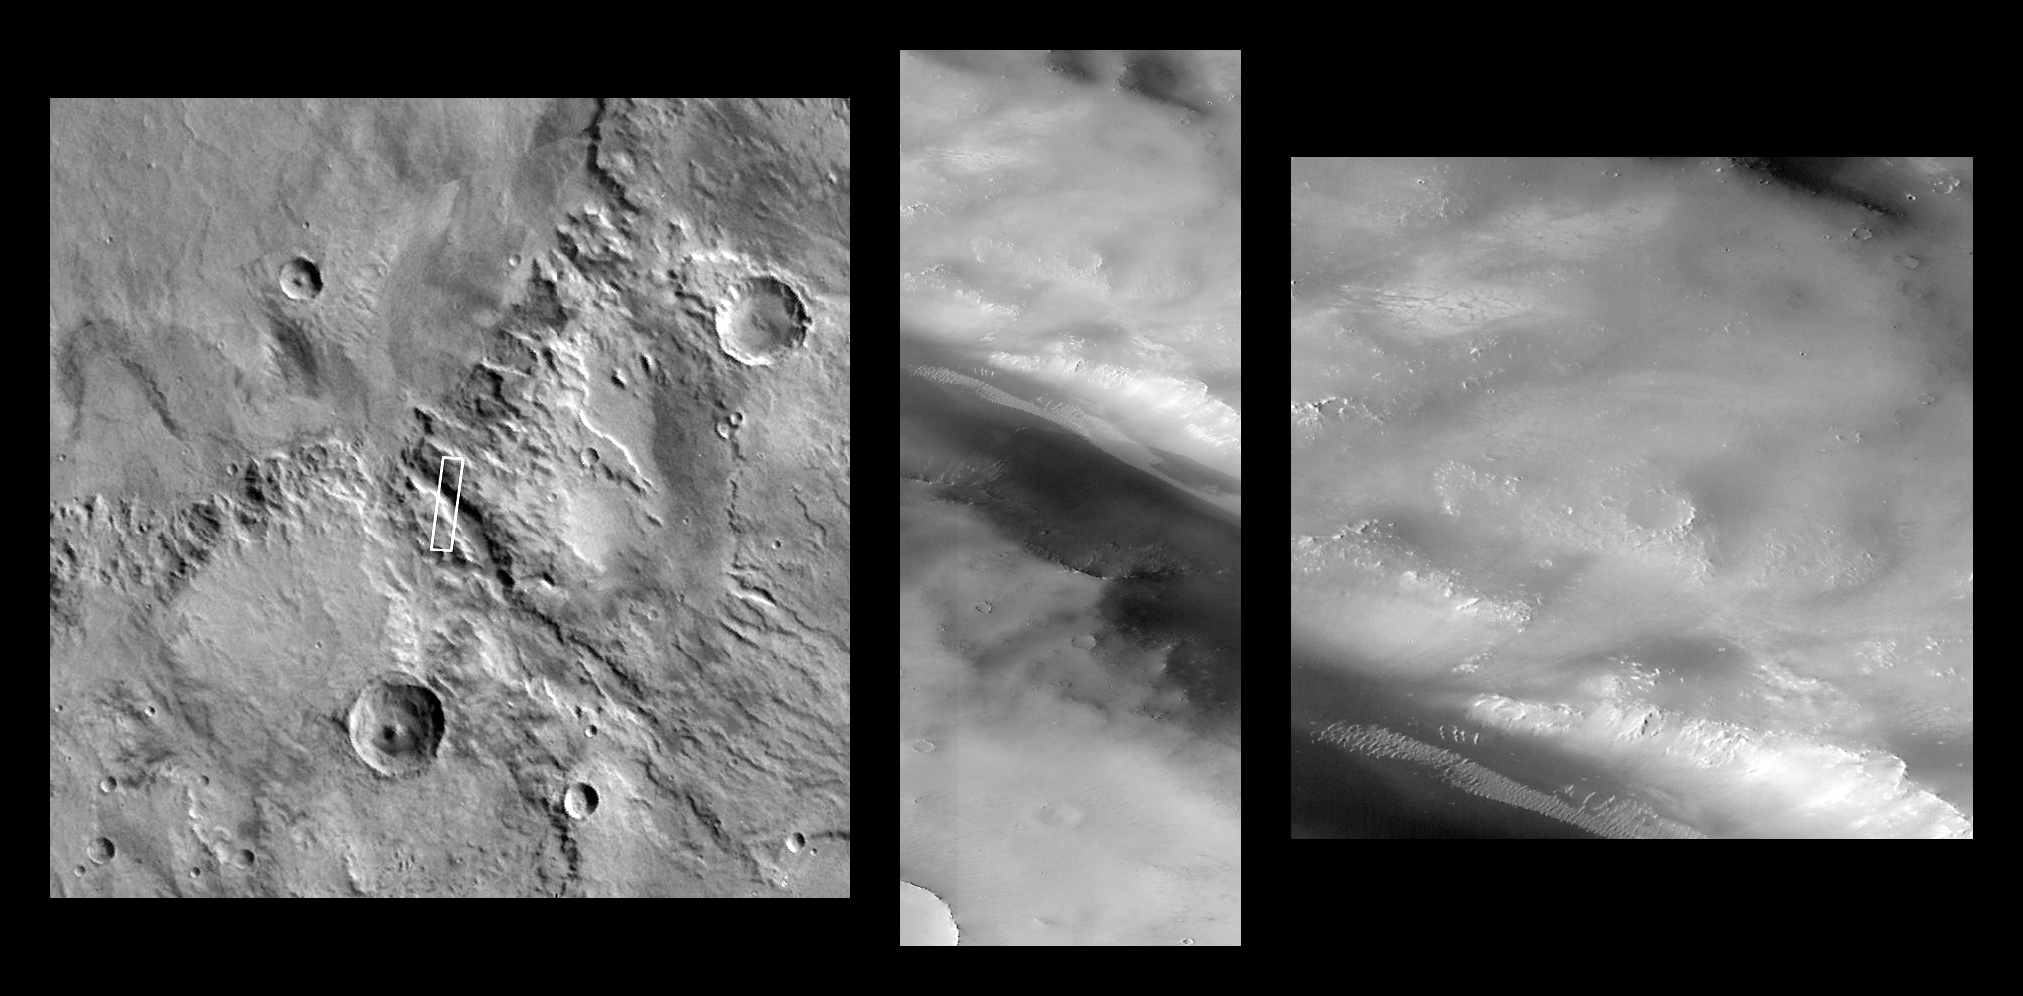

Valley and Surrounding Terrain Adjacent to Schiaparelli Crater

This view of Mars, showing a small area immediately south of the large crater Schiaparelli, was taken by the Mars Orbiter Camera during its 23rd pass close to the planet. It was acquired on October 18, 1997, at 3:42 PM PST, about 10 minutes after closest approach. The image covers an area 4.6 km (2.9 miles) wide by 21.1 km (13.1 miles) high, at a resolution of 4.5 m by 7.9 m (14.75 X 25.9 feet) per picture element, and is centered at 5.5°S, 340.7°W. The local time of the acquisition was about 4:50 PM.

The image at left shows the location in the best available image from the Viking Orbiters (approximately 240 m/pixel). The center image is the full image, while at right is an enlarged portion of it. The two right images are available at higher resolution as PIA01025 and PIA01026, respectively.

Launched on November 7, 1996, Mars Global Surveyor entered Mars orbit on Thursday, September 11, 1997. The original mission plan called for using friction with the planet’s atmosphere to reduce the orbital energy, leading to a two-year mapping mission from close, circular orbit (beginning in March 1998). Owing to difficulties with one of the two solar panels, aerobraking was suspended in mid-October and resumed in November 8. Many of the original objectives of the mission, and in particular those of the camera, are likely to be accomplished as the mission progresses.

Malin Space Science Systems and the California Institute of Technology built the MOC using spare hardware from the Mars Observer mission. MSSS operates the camera from its facilities in San Diego, CA. The Jet Propulsion Laboratory’s Mars Surveyor Operations Project operates the Mars Global Surveyor spacecraft with its industrial partner, Lockheed Martin Astronautics, from facilities in Pasadena, CA and Denver, CO.

Credit: NASA/JPL/Malin Space Science Systems